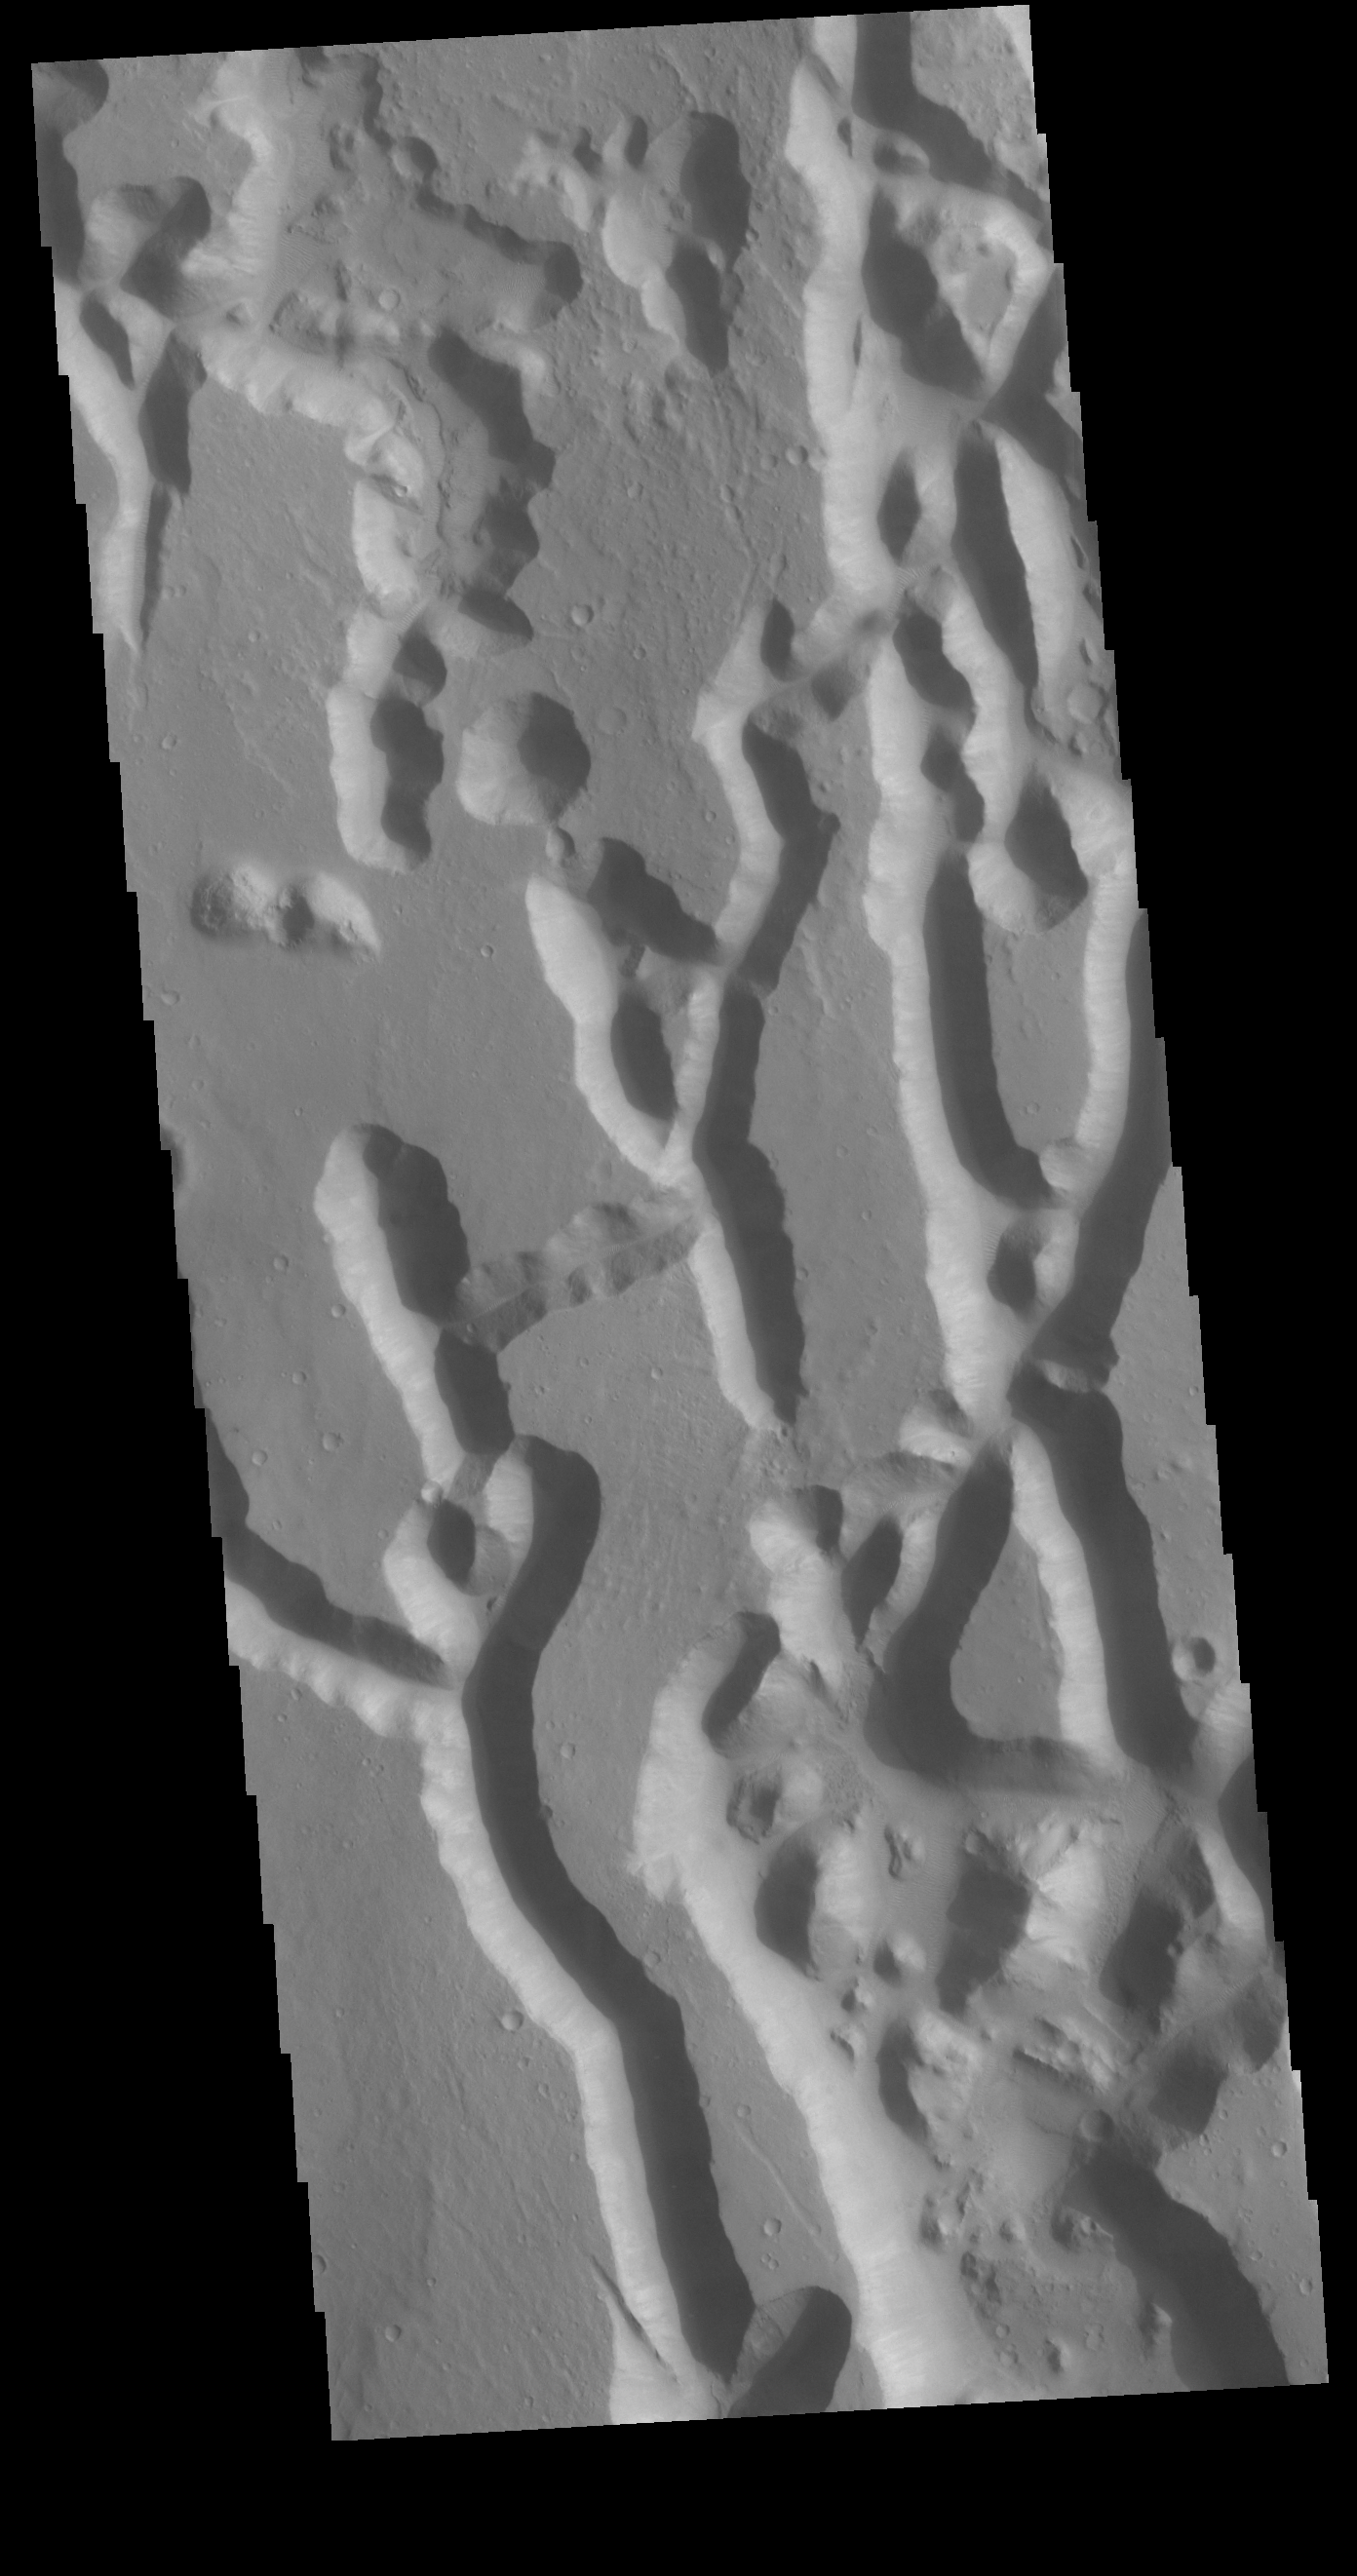

Chryse Chaos

In planetary nomenclature, the descriptor term chaos means “distinctive area of broken terrain.” The general morphology of chaos is steep-sided mesas in close proximity. This VIS image shows a region of Chryse Chaos where the isolated mesas are beginning to be formed. The interconnected channel forms erode, and mesas are created by erosion of the bounding channels. The bottom of the image shows some of the resultant mesas.

Credit: NASA/JPL-Caltech/ASU